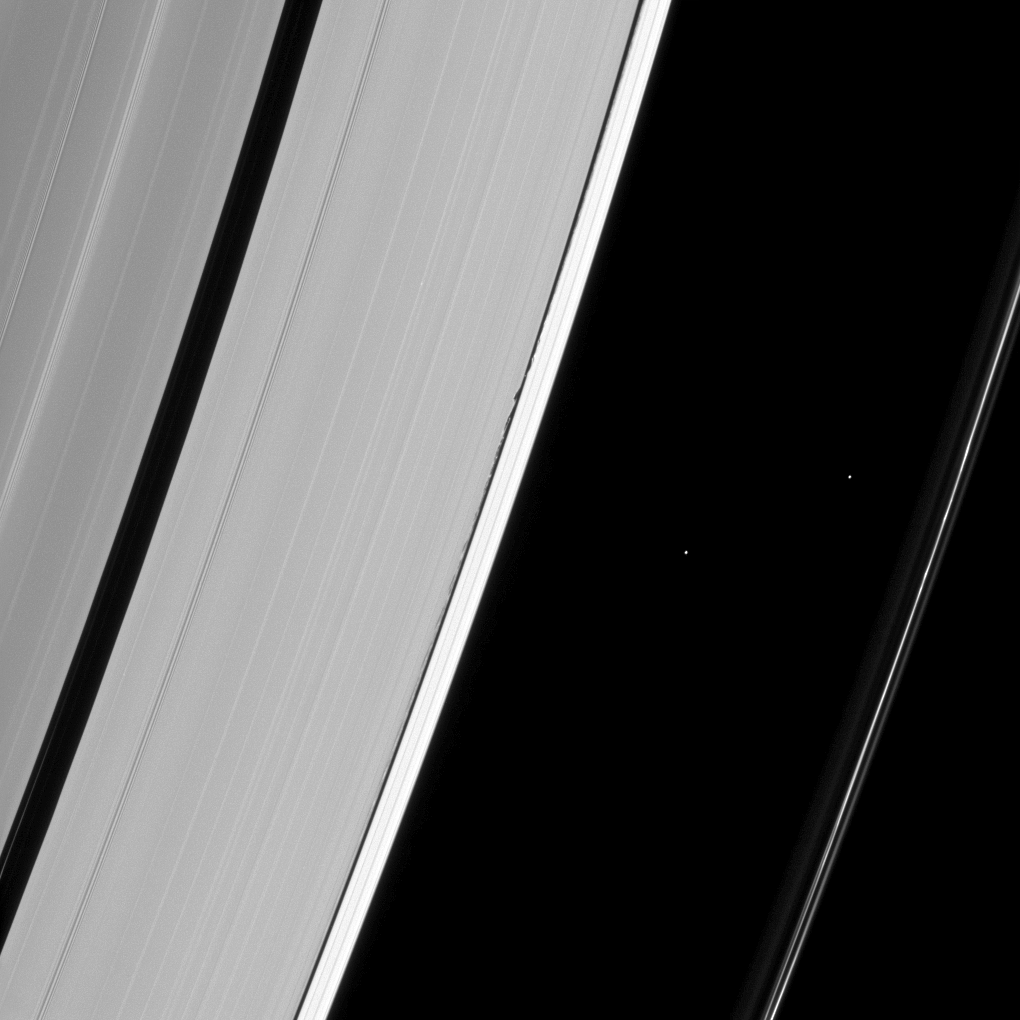

Dwarfed Wavemaker

The tiny wavemaker moon Daphnis is dwarfed by the very waves it creates on the edge of the Keeler gap. Daphnis (5 miles, or 8 kilometers across), a tiny dot in the Keeler gap, raises waves on the edges of that gap as it passes the ring material. Daphnis’ gravitational encounters also maintain the gap, shepherding material back into the ring.

The two bright dots between the A and F ring are stars. For more about Daphnis, see PIA06238.

This view looks toward the unilluminated side of the rings from about 50 degrees below the ringplane. The image was taken in visible light with the Cassini spacecraft narrow-angle camera on Jan. 15, 2013.

The view was acquired at a distance of approximately 870,000 miles (1.4 million kilometers) from Daphnis and at a Sun-Daphnis-spacecraft, or phase, angle of 99 degrees. Image scale is 5 miles (8 kilometers) per pixel.

The Cassini-Huygens mission is a cooperative project of NASA, the European Space Agency and the Italian Space Agency. The Jet Propulsion Laboratory, a division of the California Institute of Technology in Pasadena, manages the mission for NASA’s Science Mission Directorate, Washington, D.C. The Cassini orbiter and its two onboard cameras were designed, developed and assembled at JPL. The imaging operations center is based at the Space Science Institute in Boulder, Colo.

Credit: NASA/JPL-Caltech/Space Science Institute